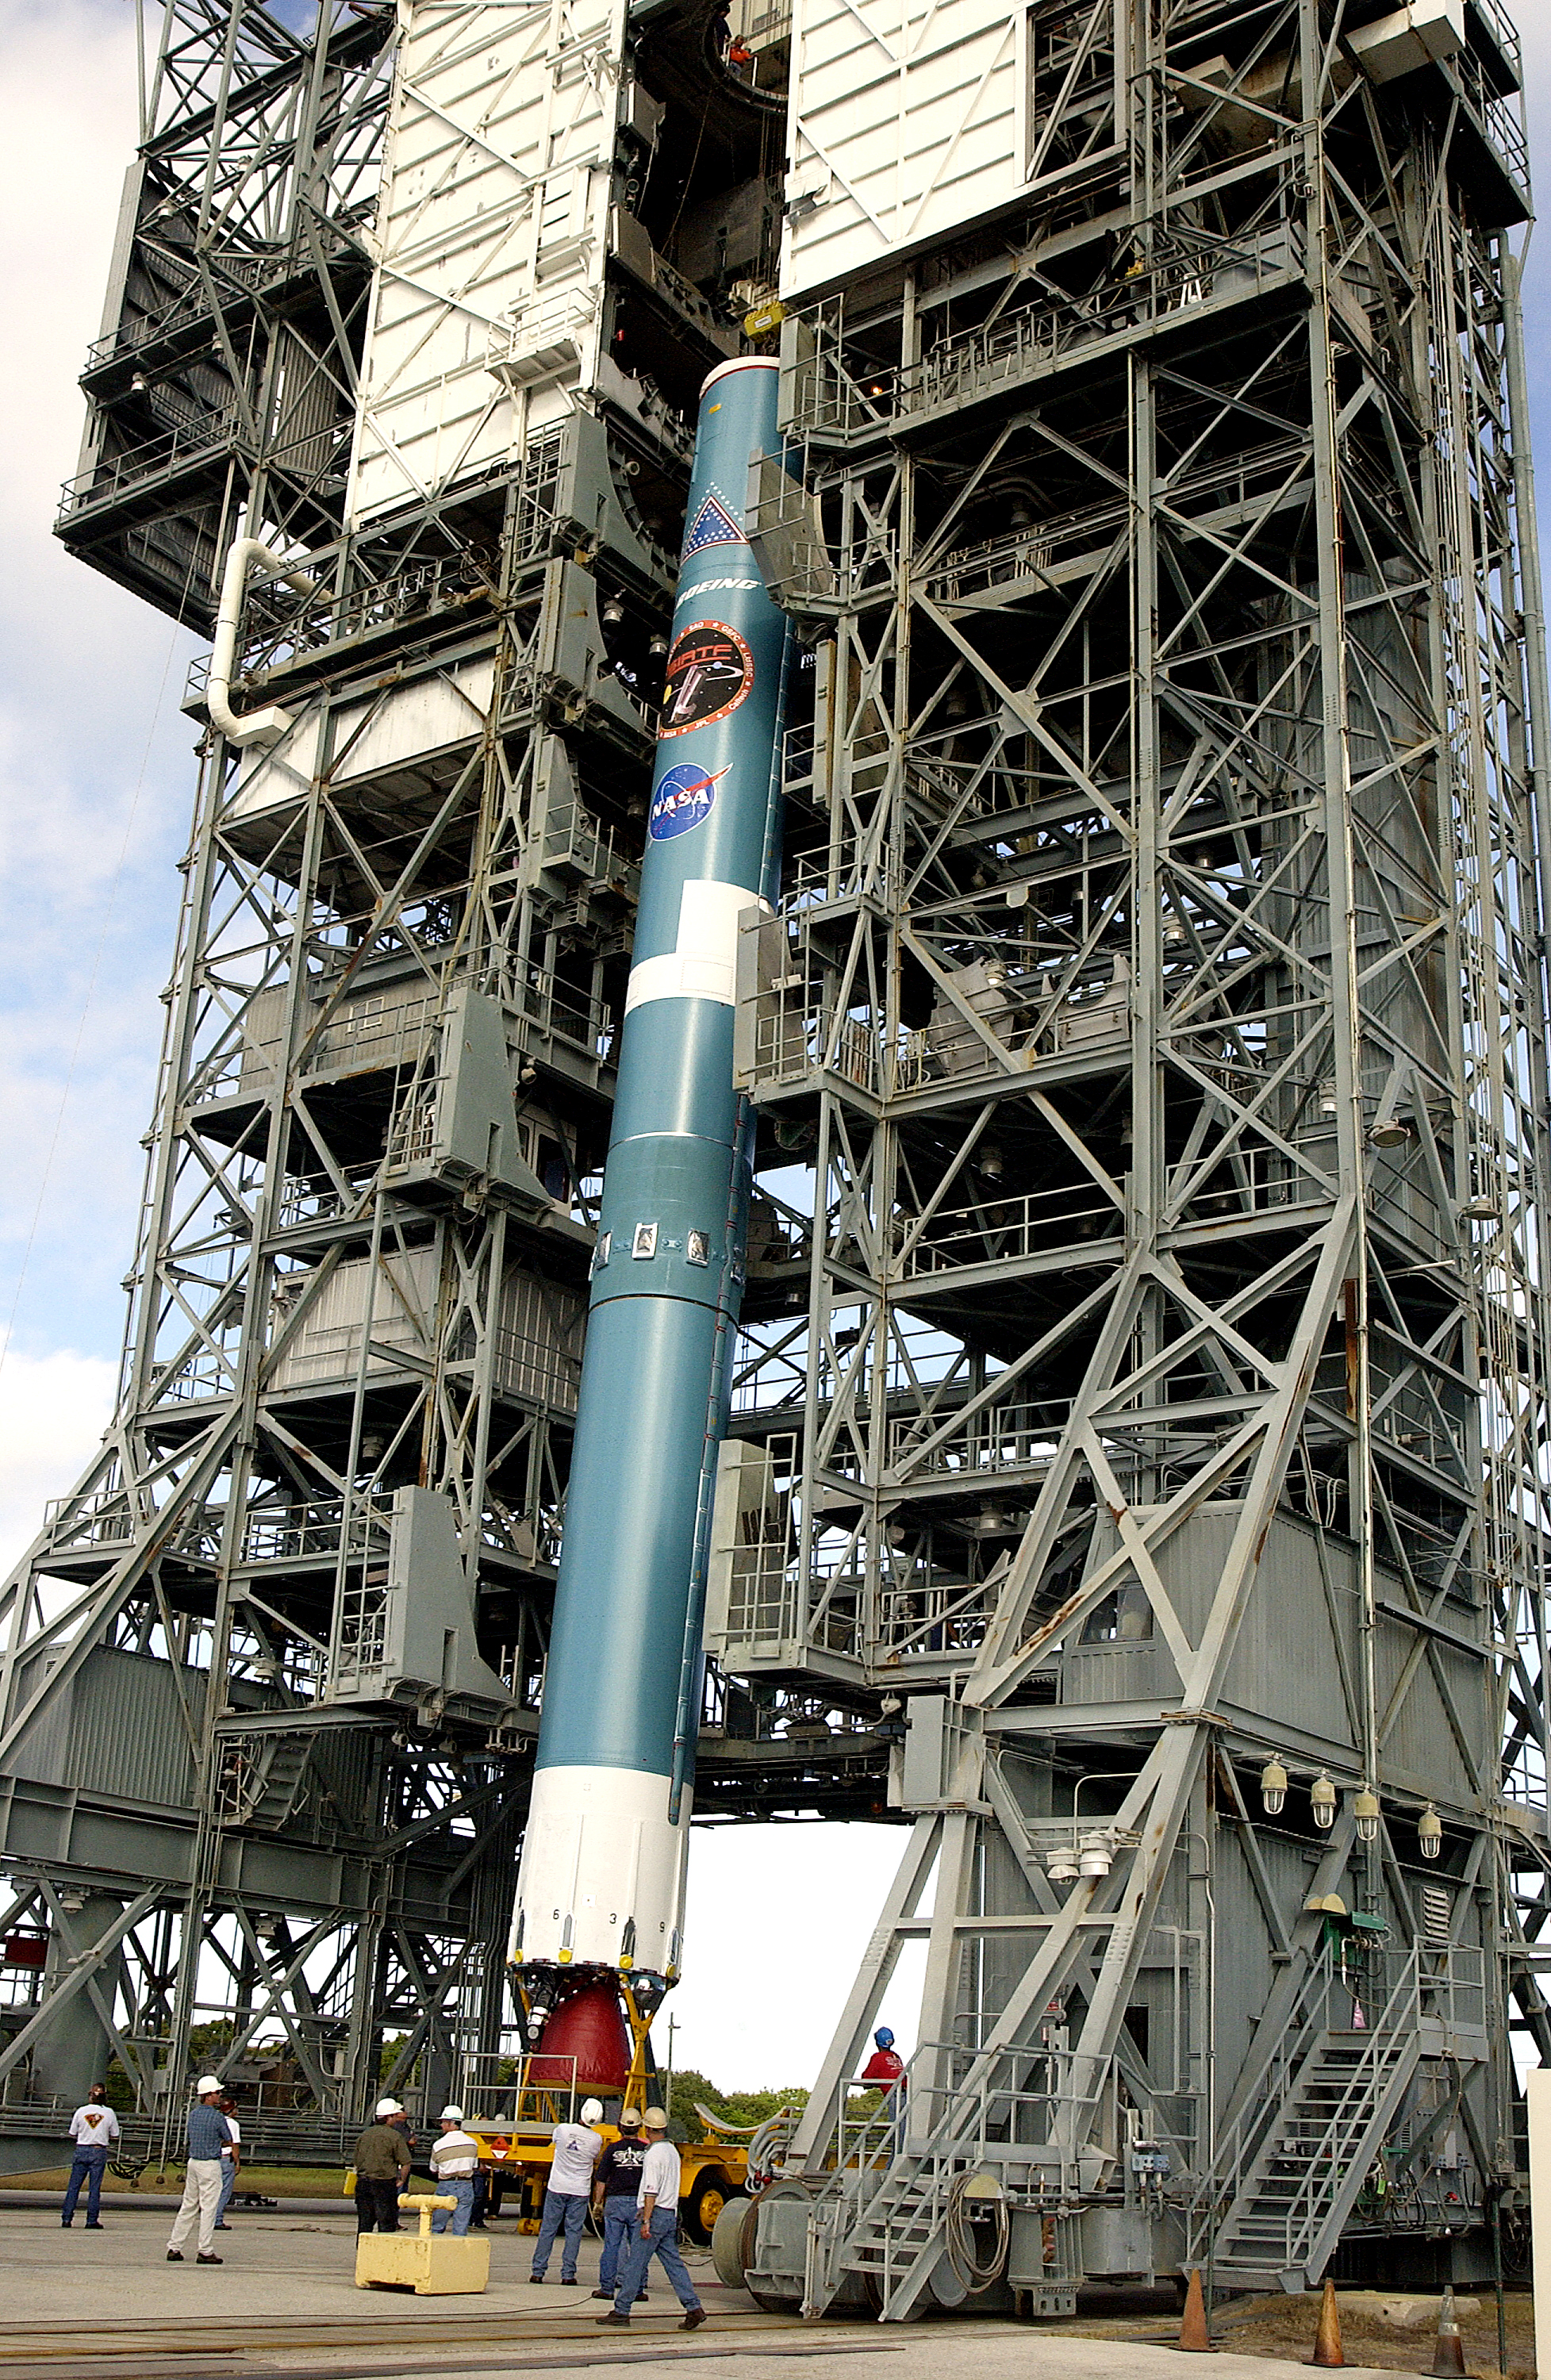

Spitzer's Rocket

On July 18, 2003, the first stage of Spitzer's Delta II rocket is moved into the mobile service tower.

Credit: NASA/KSC